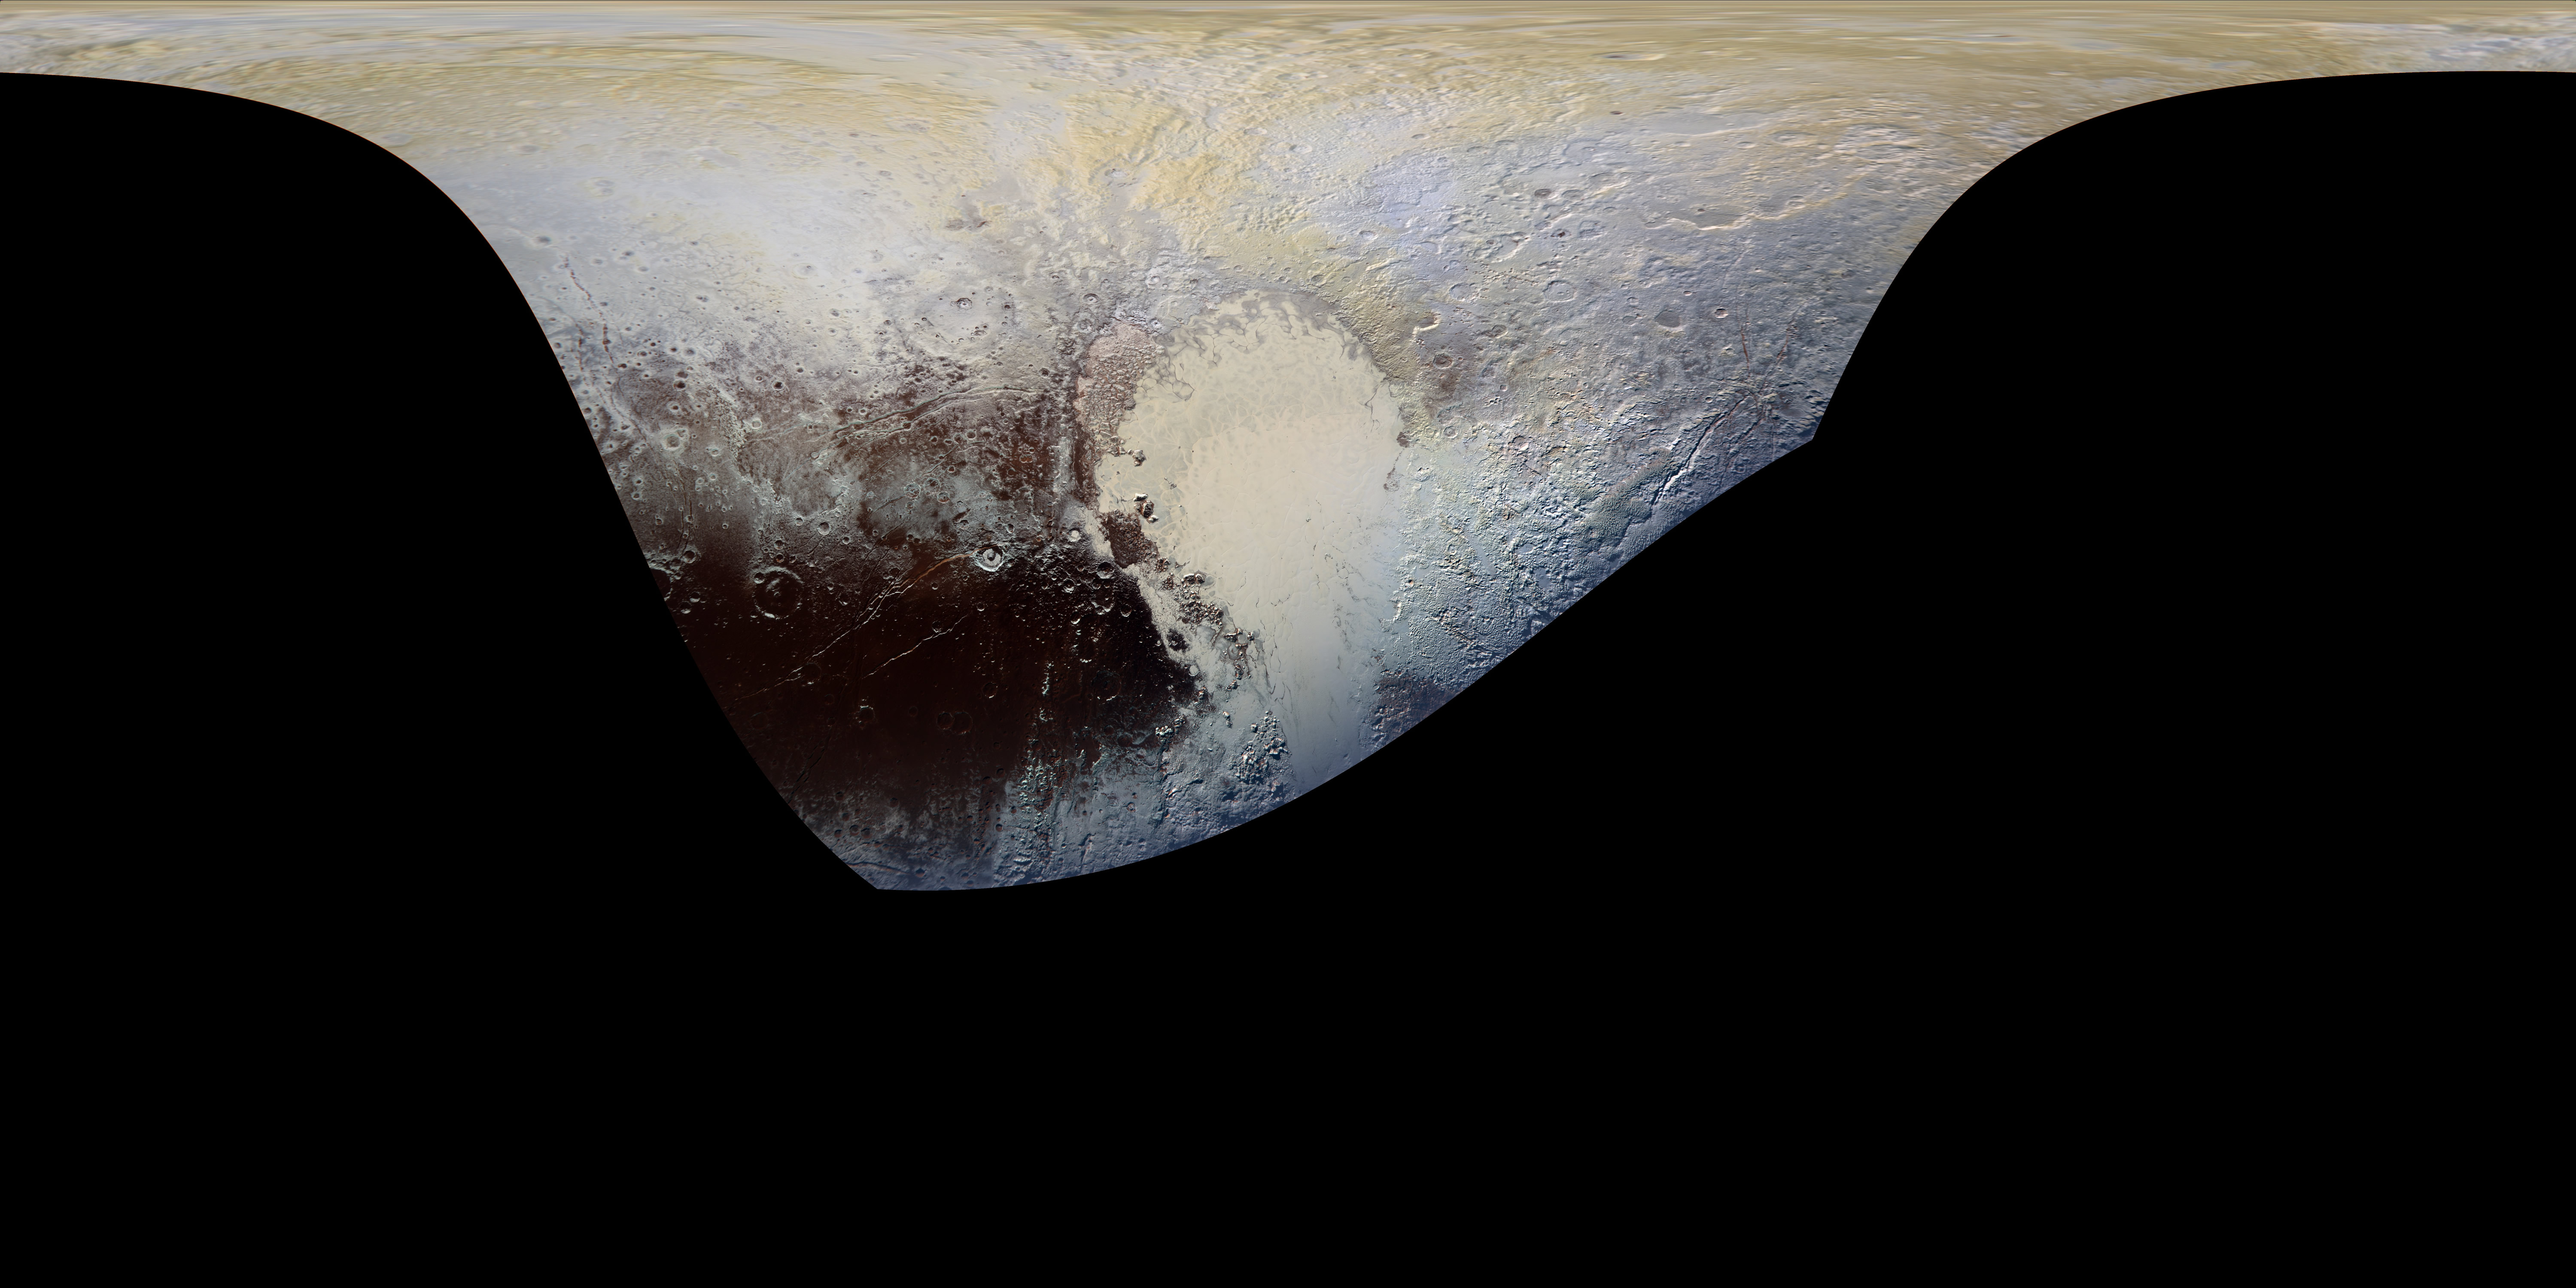

Pluto in Extended Color

This cylindrical projection map of Pluto, in enhanced, extended color, is the most detailed color map of Pluto ever made. It uses recently returned color imagery from the New Horizons Ralph camera, which is draped onto a base map of images from the NASA’s spacecraft’s Long Range Reconnaissance Imager (LORRI). The map can be zoomed in to reveal exquisite detail with high scientific value. Color variations have been enhanced to bring out subtle differences. Colors used in this map are the blue, red, and near-infrared filter channels of the Ralph instrument.

The Johns Hopkins University Applied Physics Laboratory in Laurel, Maryland, designed, built, and operates the New Horizons spacecraft, and manages the mission for NASA’s Science Mission Directorate. The Southwest Research Institute, based in San Antonio, leads the science team, payload operations and encounter science planning. New Horizons is part of the New Frontiers Program managed by NASA’s Marshall Space Flight Center in Huntsville, Alabama.

Credit: NASA/Johns Hopkins University Applied Physics Laboratory/Southwest Research Institute